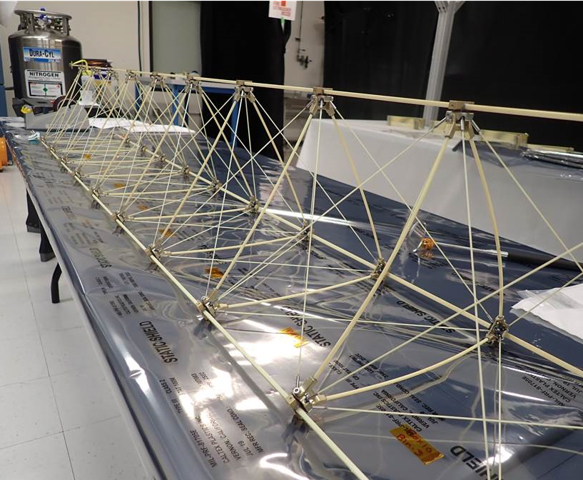

Europa Clipper Magnetometer (ECM) Boom

A test model of the boom that will be used for the magnetometer aboard NASA’s Europa Clipper spacecraft is readied in NASA’s Jet Propulsion Laboratory in Southern California. Called a dynamic test model, it is an exact duplicate of the Europa Clipper Magnetometer (ECM) boom that will fly on Europa Clipper. To fit aboard the rocket, the boom will be stowed in a canister and will deploy to its full length of 25 feet (8.5 meters) in the days after launch. The ECM will allow scientists to measure Europa’s magnetic field and to measure the salinity and depth of Europa’s internal global ocean.

NASA scientists believe Jupiter’s moon Europa may have the potential to harbor existing life, because of the internal ocean. Europa Clipper will swoop around Jupiter on an elliptical path, dipping close to the moon on each flyby. Understanding Europa’s habitability will help scientists better understand how life developed on Earth and the potential for finding life beyond our planet. Europa Clipper is set to launch in 2024.

Credit: NASA/JPL-Caltech